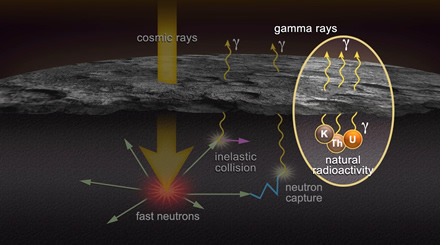

Gamma Rays for You and Me

This movie is a schematic illustration of the operation of MESSENGER’s Gamma-Ray Spectrometer (GRS). Galactic cosmic rays interact with the surface of Mercury to a depth of tens of centimeters, producing high-energy (“fast”) neutrons. These neutrons further interact with surface material, resulting in the emission of gamma rays with energies characteristic of the emitting elements and low-energy (“slow”) neutrons. Naturally occurring radioactive elements such as potassium (K), thorium (Th), and uranium (U) also emit gamma rays. Detection of the gamma rays and neutrons by GRS allows determination of the chemical composition of the surface.

The MESSENGER spacecraft is the first ever to orbit the planet Mercury, and the spacecraft’s seven scientific instruments and radio science investigation are unraveling the history and evolution of the Solar System’s innermost planet. Visit the Why Mercury? section of this website to learn more about the key science questions that the MESSENGER mission is addressing. During the one-year primary mission, MDIS is scheduled to acquire more than 75,000 images in support of MESSENGER’s science goals.

Date Presented: September 29, 2011, at a NASA press briefing
Instrument: Gamma-Ray Spectrometer (GRS)

These images are from MESSENGER, a NASA Discovery mission to conduct the first orbital study of the innermost planet, Mercury. For information regarding the use of images, see the MESSENGER image use policy.

Credit: NASA/Johns Hopkins University Applied Physics Laboratory/Carnegie Institution of Washington